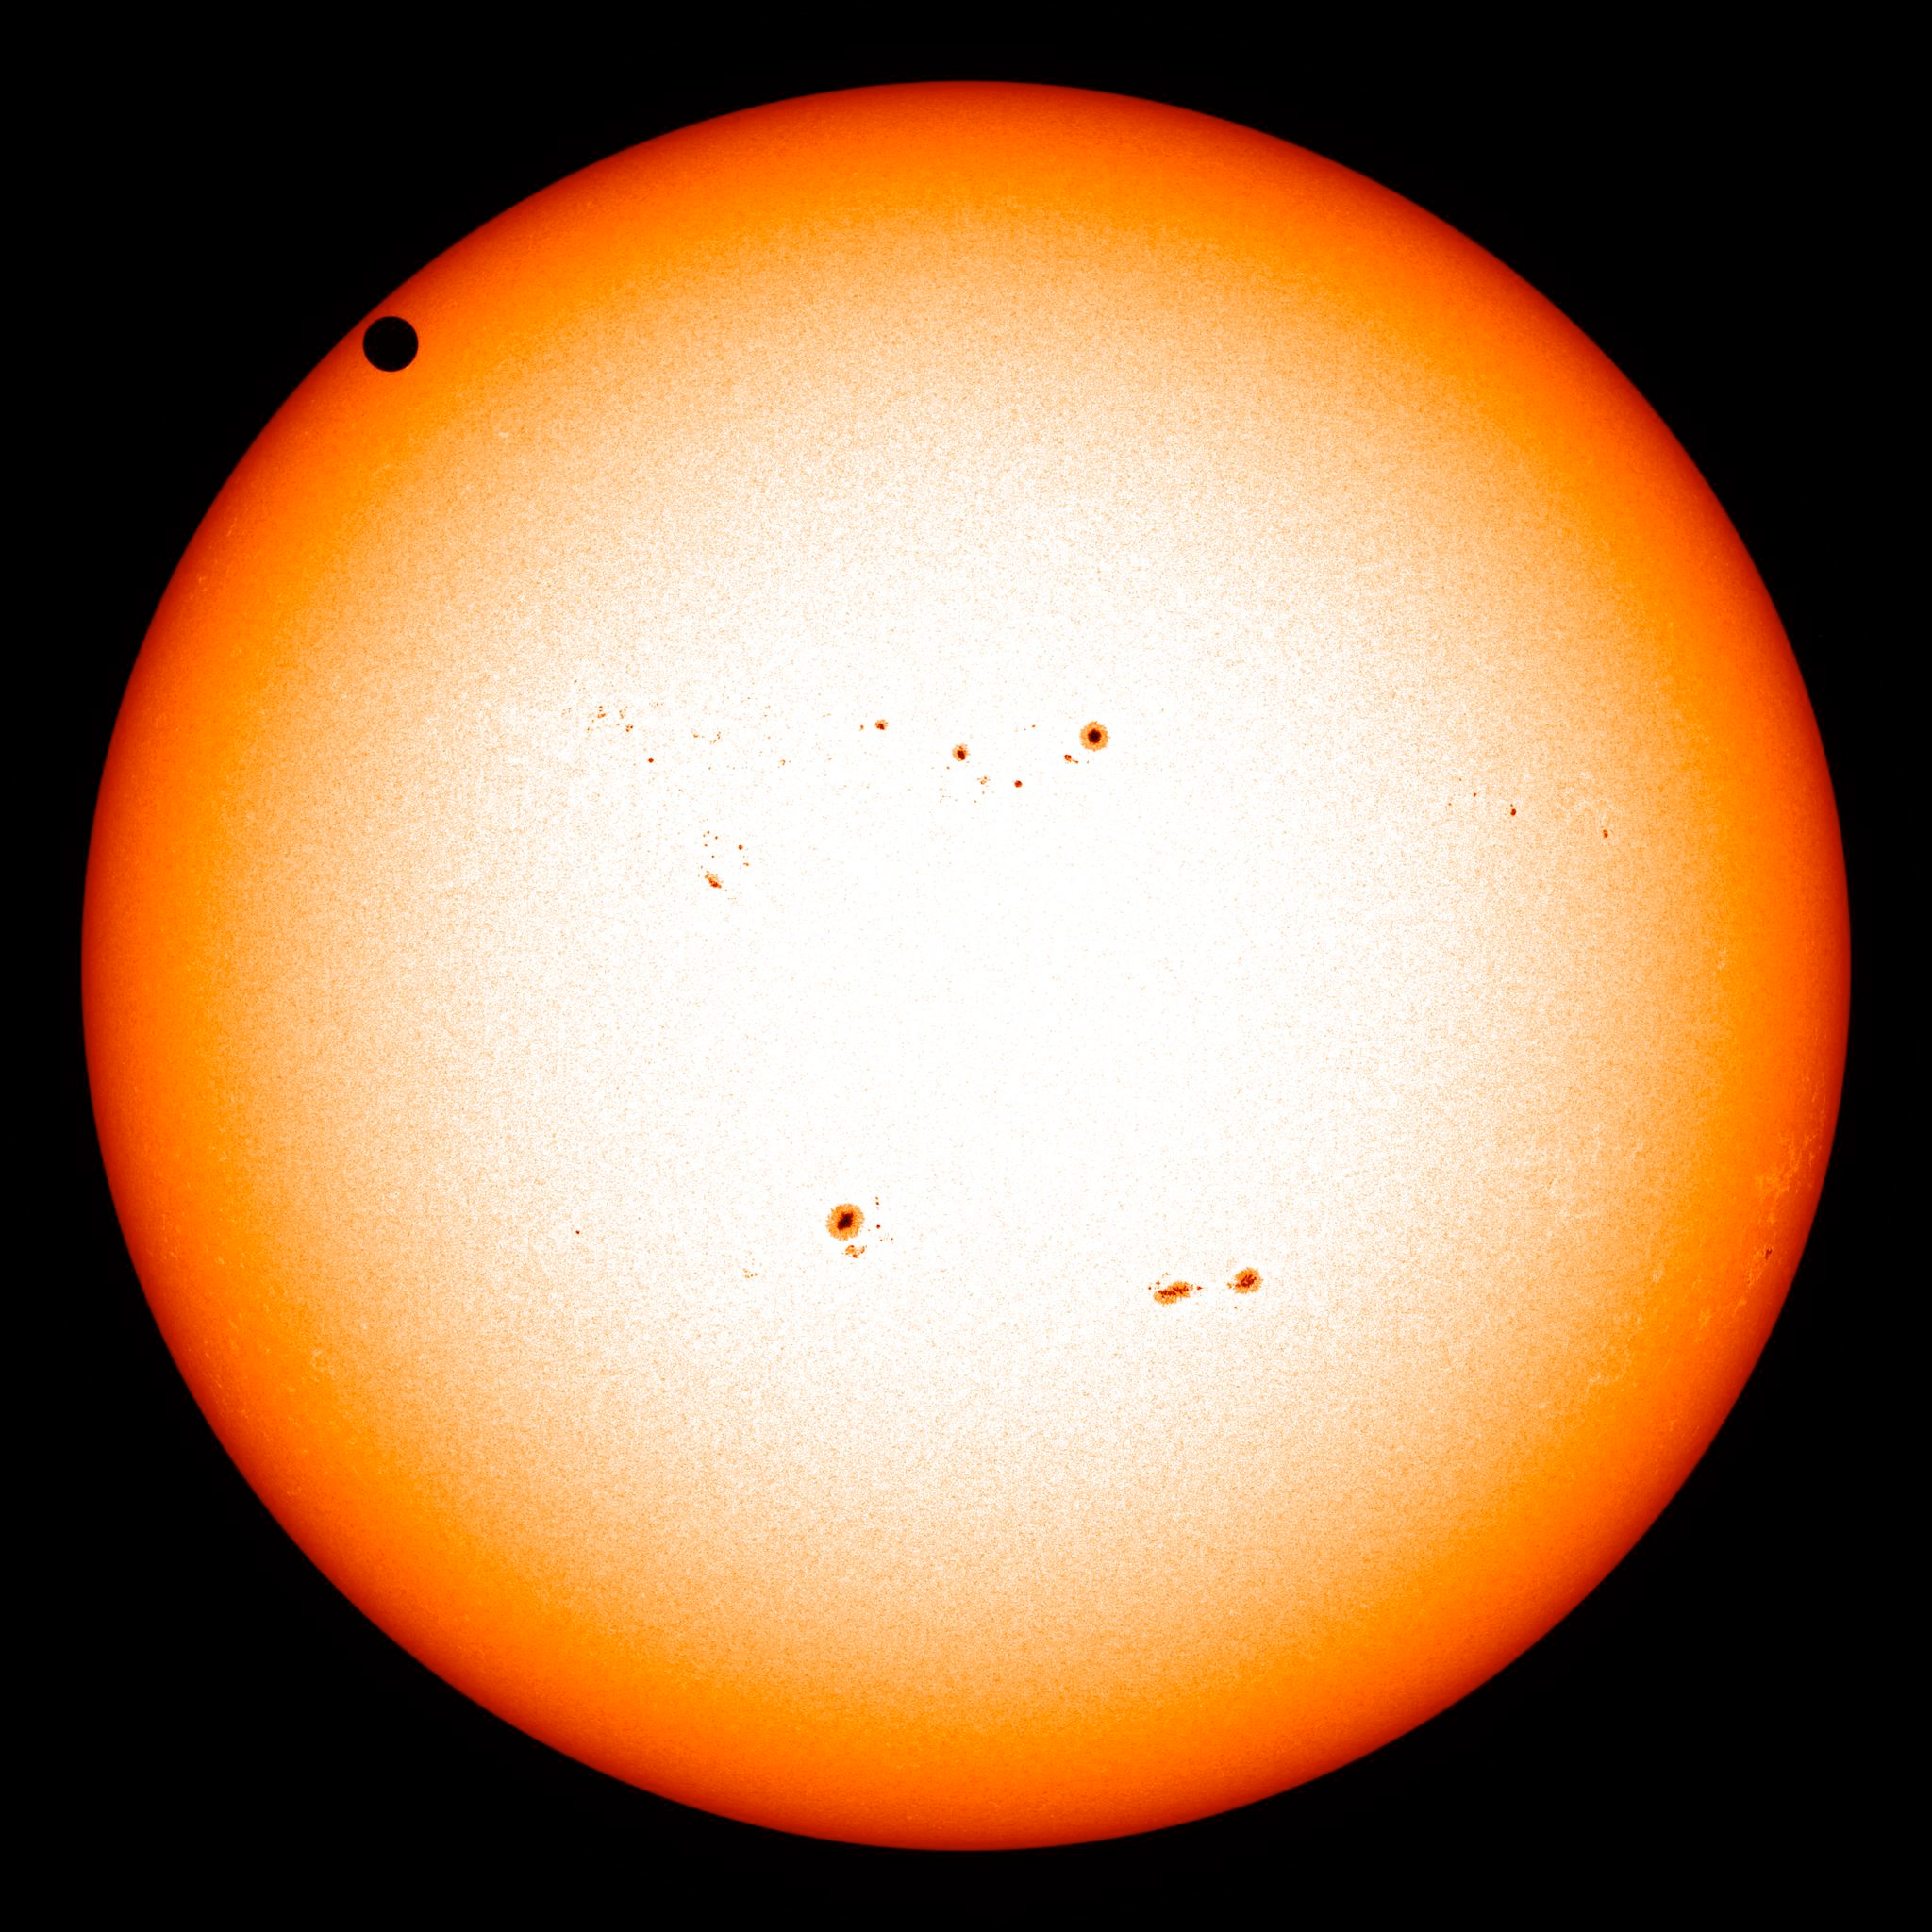

NASA's SDO Satellite Captures 2012 Venus Transit

NASA image captured June 5, 2012. On June 5-6 2012, SDO is collecting images of one of the rarest predictable solar events: the transit of Venus across the face of the sun. This event happens in pairs eight years apart that are separated from each other by 105 or 121 years. The last transit was in 2004 and the next will not happen until 2117.

Credit: NASA/SDO, HMI